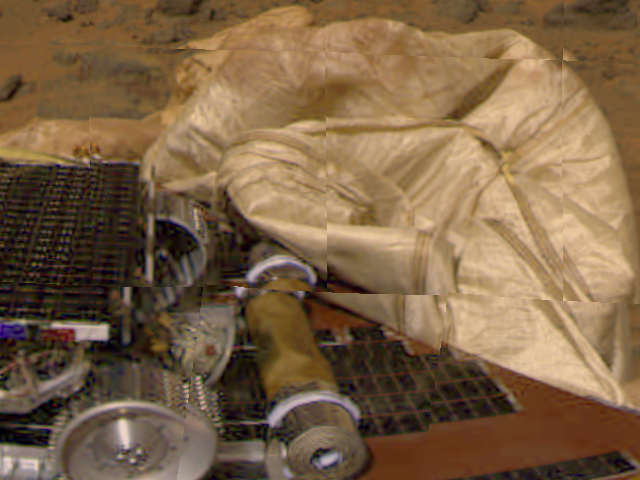

Airbags and Sojourner Rover

This image from the Imager for Mars Pathfinder (IMP) camera shows the rear part of the Sojourner rover, the rolled-up rear ramp, and portions of the partially deflated airbags. The Alpha Proton X-ray Spectrometer instrument is protruding from the rear (right side) of the rover. The airbags behind the rover are presently blocking the ramp from being safely unfurled. The ramps are a pair of deployable metal reels that will provide a track for the rover as it slowly rolls off the lander, and onto the surface of Mars, once Pathfinder scientists determine it is safe to do so.

Mars Pathfinder is the second in NASA’s Discovery program of low-cost spacecraft with highly focused science goals. The Jet Propulsion Laboratory, Pasadena, CA, developed and manages the Mars Pathfinder mission for NASA’s Office of Space Science, Washington, D.C. JPL is an operating division of the California Institute of Technology (Caltech). The Imager for Mars Pathfinder (IMP) was developed by the University of Arizona Lunar and Planetary Laboratory under contract to JPL. Peter Smith is the Principal Investigator.

Photojournal note: Sojourner spent 83 days of a planned seven-day mission exploring the Martian terrain, acquiring images, and taking chemical, atmospheric and other measurements. The final data transmission received from Pathfinder was at 10:23 UTC on September 27, 1997. Although mission managers tried to restore full communications during the following five months, the successful mission was terminated on March 10, 1998.

Credit: NASA/JPL